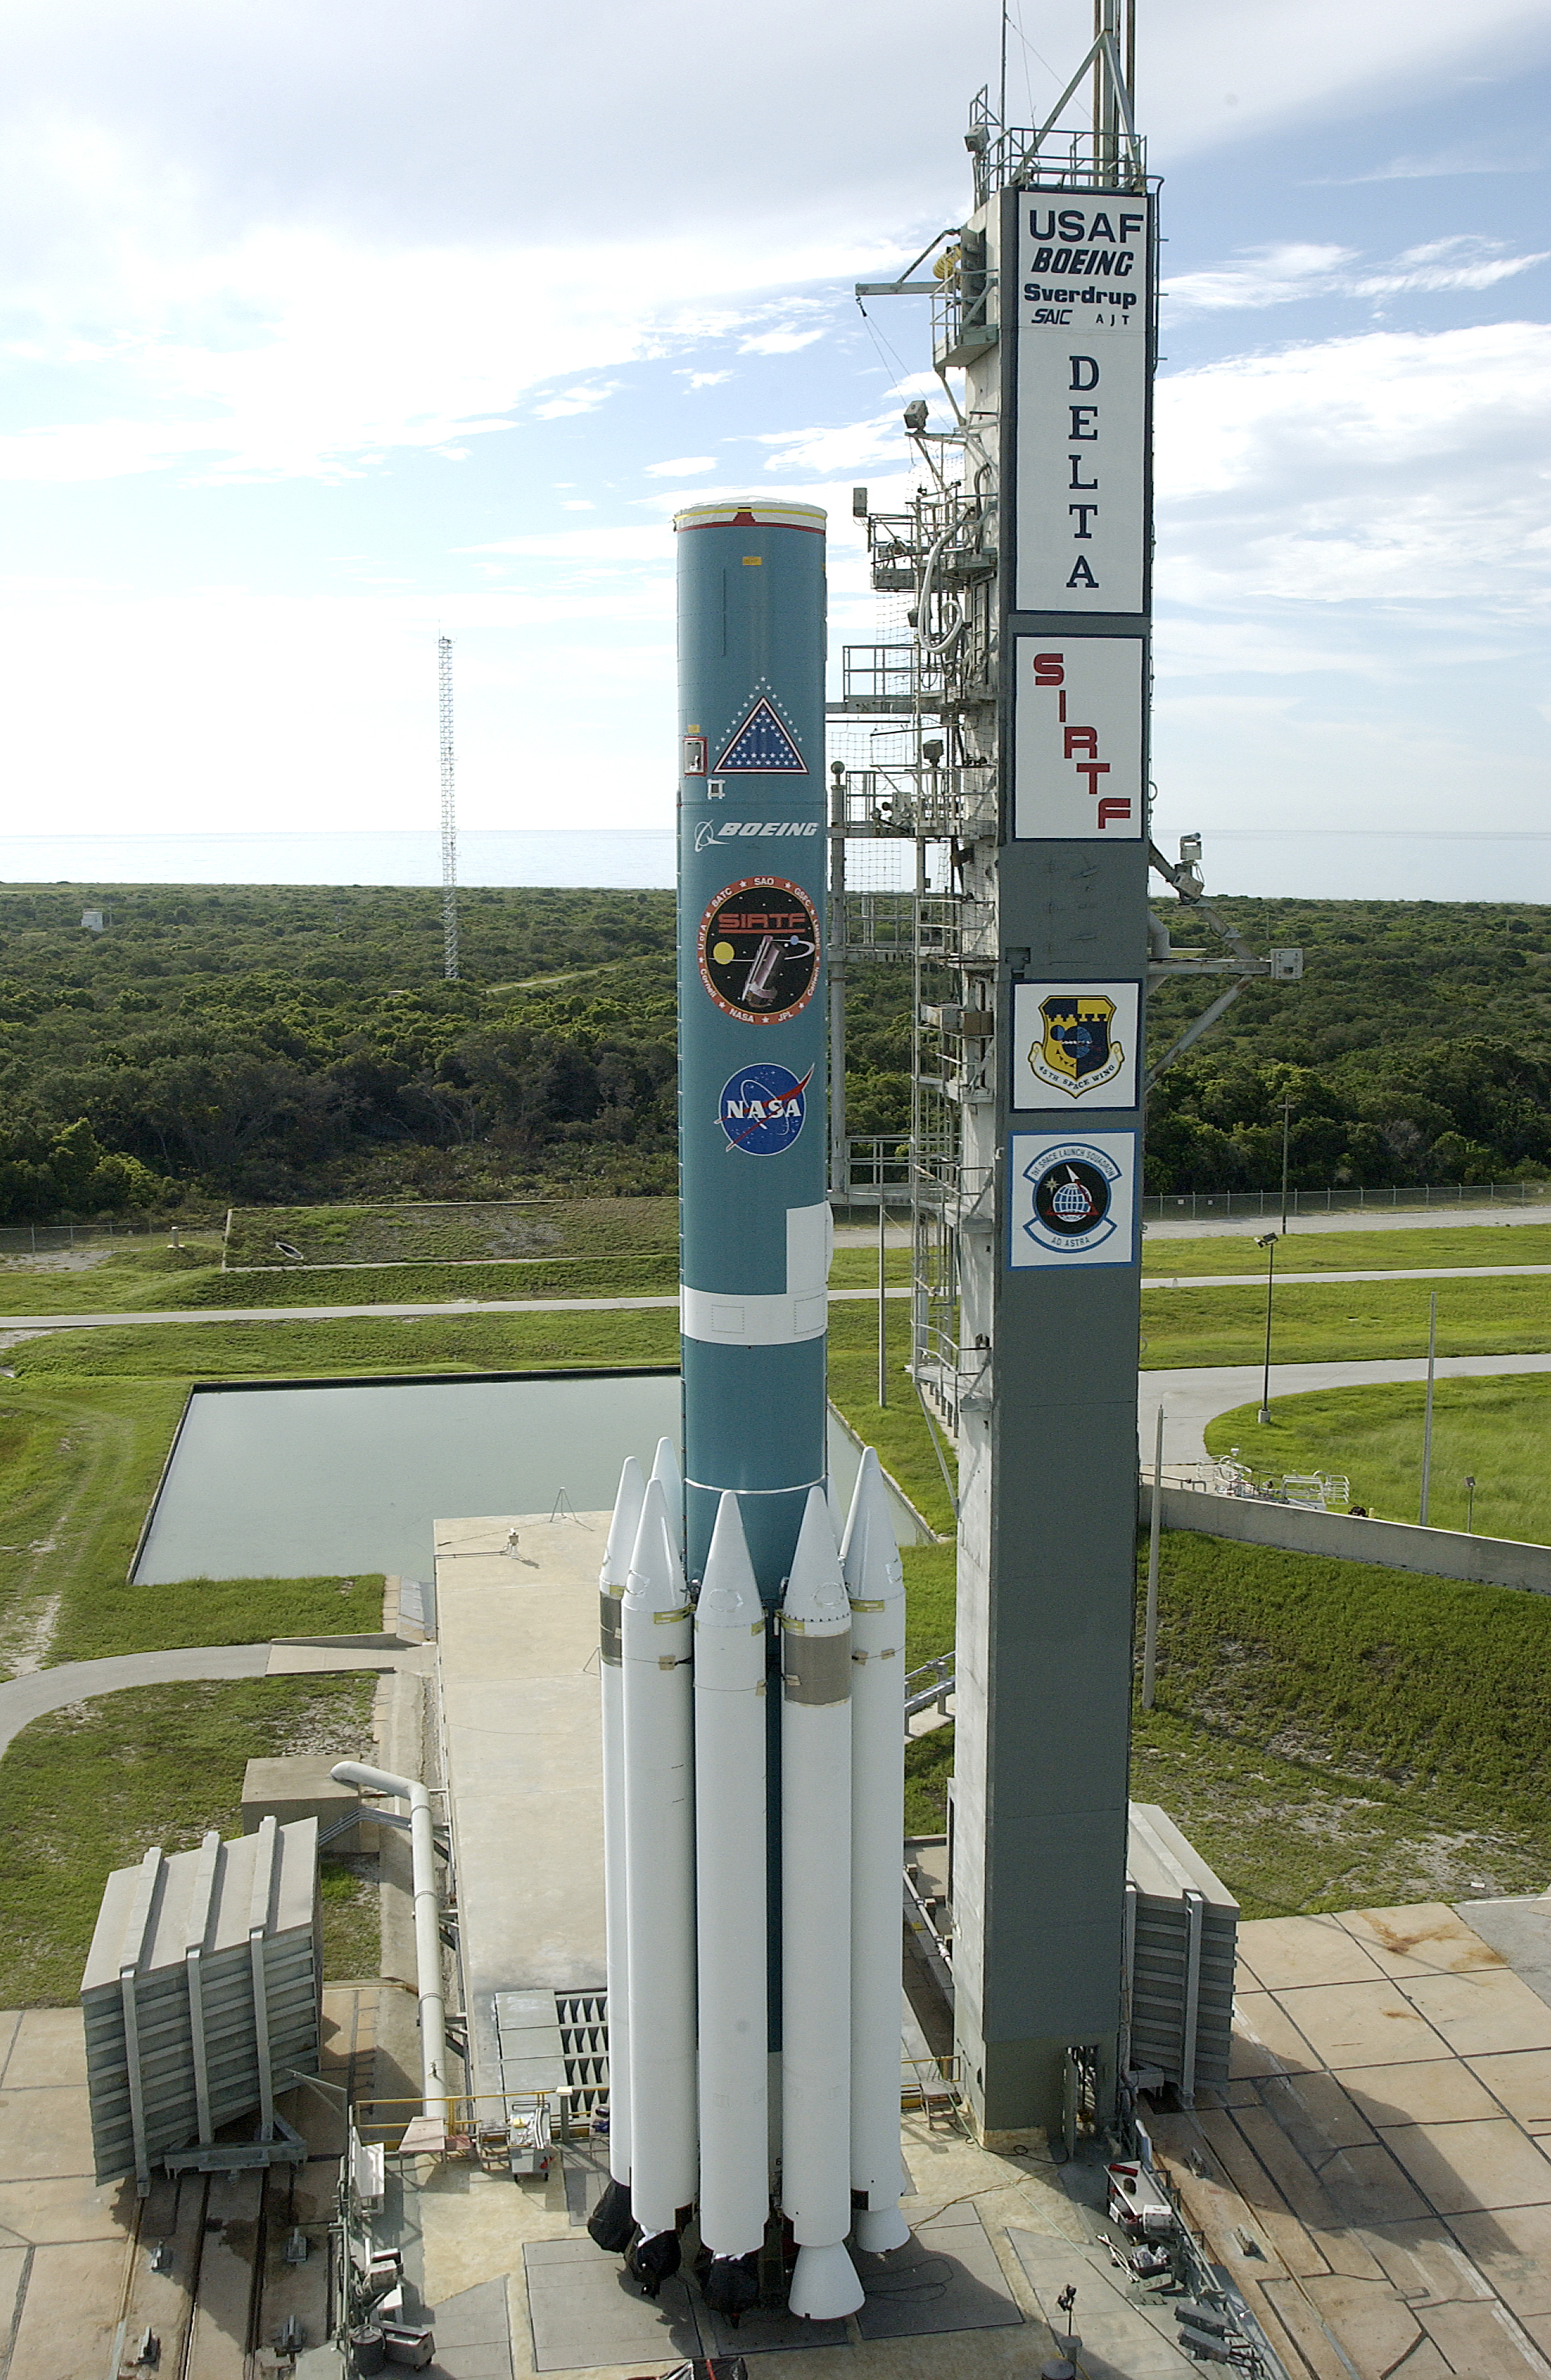

First Stage

The first stage of Spitzer's Delta II rocket sits on pad 17-B at Cape Canaveral Air Force Station.

Credit: NASA/KSC